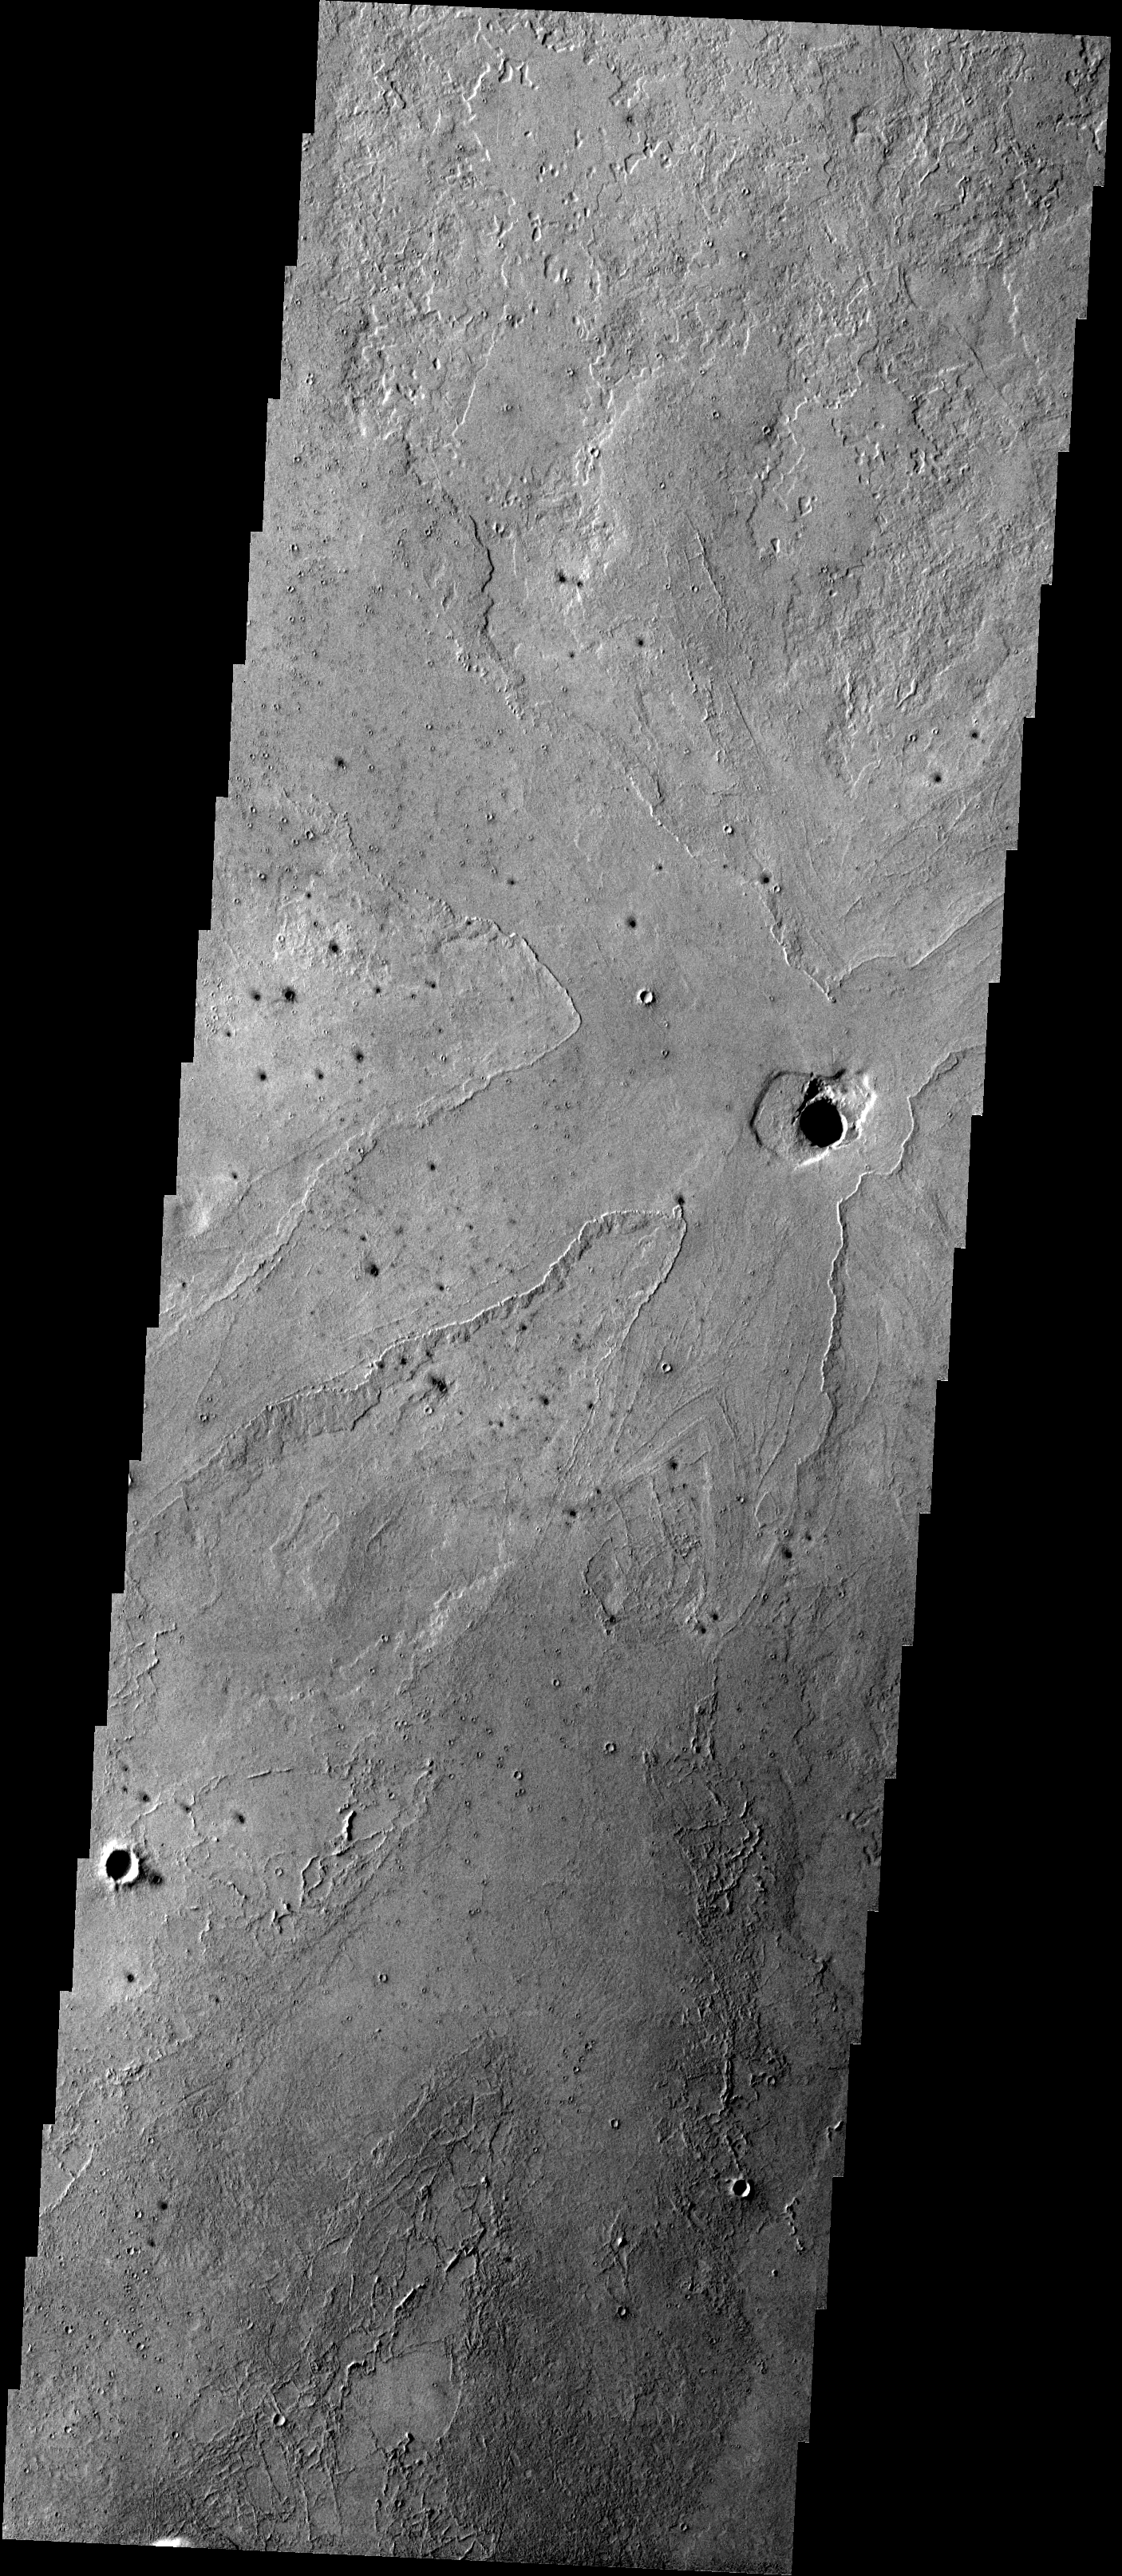

Lava Flows

These lava flows surrounding a depression in the plains are located in the Cerberus region of Elysium Planitia.

Image information: VIS instrument. Latitude 4.6N, Longitude 158.9E. 18 meter/pixel resolution.

Please see the THEMIS Data Citation Note for details on crediting THEMIS images.

Note: this THEMIS visual image has not been radiometrically nor geometrically calibrated for this preliminary release. An empirical correction has been performed to remove instrumental effects. A linear shift has been applied in the cross-track and down-track direction to approximate spacecraft and planetary motion. Fully calibrated and geometrically projected images will be released through the Planetary Data System in accordance with Project policies at a later time.

NASA’s Jet Propulsion Laboratory manages the 2001 Mars Odyssey mission for NASA’s Office of Space Science, Washington, D.C. The Thermal Emission Imaging System (THEMIS) was developed by Arizona State University, Tempe, in collaboration with Raytheon Santa Barbara Remote Sensing. The THEMIS investigation is led by Dr. Philip Christensen at Arizona State University. Lockheed Martin Astronautics, Denver, is the prime contractor for the Odyssey project, and developed and built the orbiter. Mission operations are conducted jointly from Lockheed Martin and from JPL, a division of the California Institute of Technology in Pasadena.

Credit: NASA/JPL/ASU